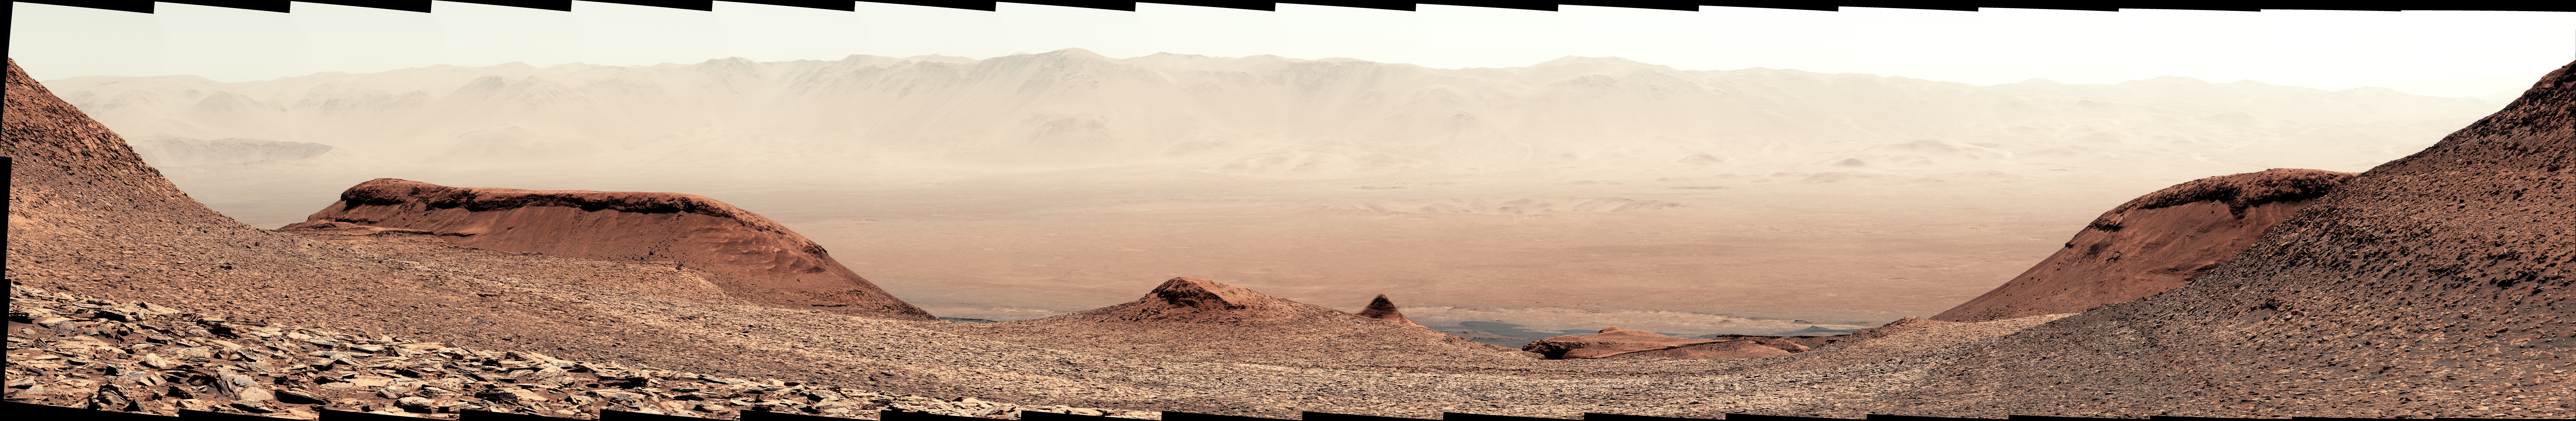

Curiosity Looks Downslope From the Sulfate Unit

NASA’s Curiosity Mars rover captured this view looking back down at the floor of Gale Crater from its location on Mount Sharp on Feb. 7, 2025, the 4,447th Martian day, or sol, of the mission. Curiosity was continuing its climb through a region of the mountain called the sulfate-bearing unit.

Mount Sharp is a 3-mile-tall (5-kilometer-tall) mountain made up of a number of layers, all of which formed in different eras of Martian history. By studying each layer, the rover’s team can learn more about how the Martian environment changed over time from a warmer, wetter, and more Earthlike world to the freezing desert it is today.

The mountain is inside of Gale Crater, formed by an ancient asteroid impact. What appears to be a mountain range in the distance of this scene is in fact the crater’s rim.

The color in these images has been adjusted to match the lighting conditions as the human eye would see them on Earth.

Curiosity was built by NASA’s Jet Propulsion Laboratory, which is managed by Caltech in Pasadena, California. JPL leads the mission on behalf of NASA’s Science Mission Directorate in Washington.

Credit: NASA/JPL-Caltech/MSSS